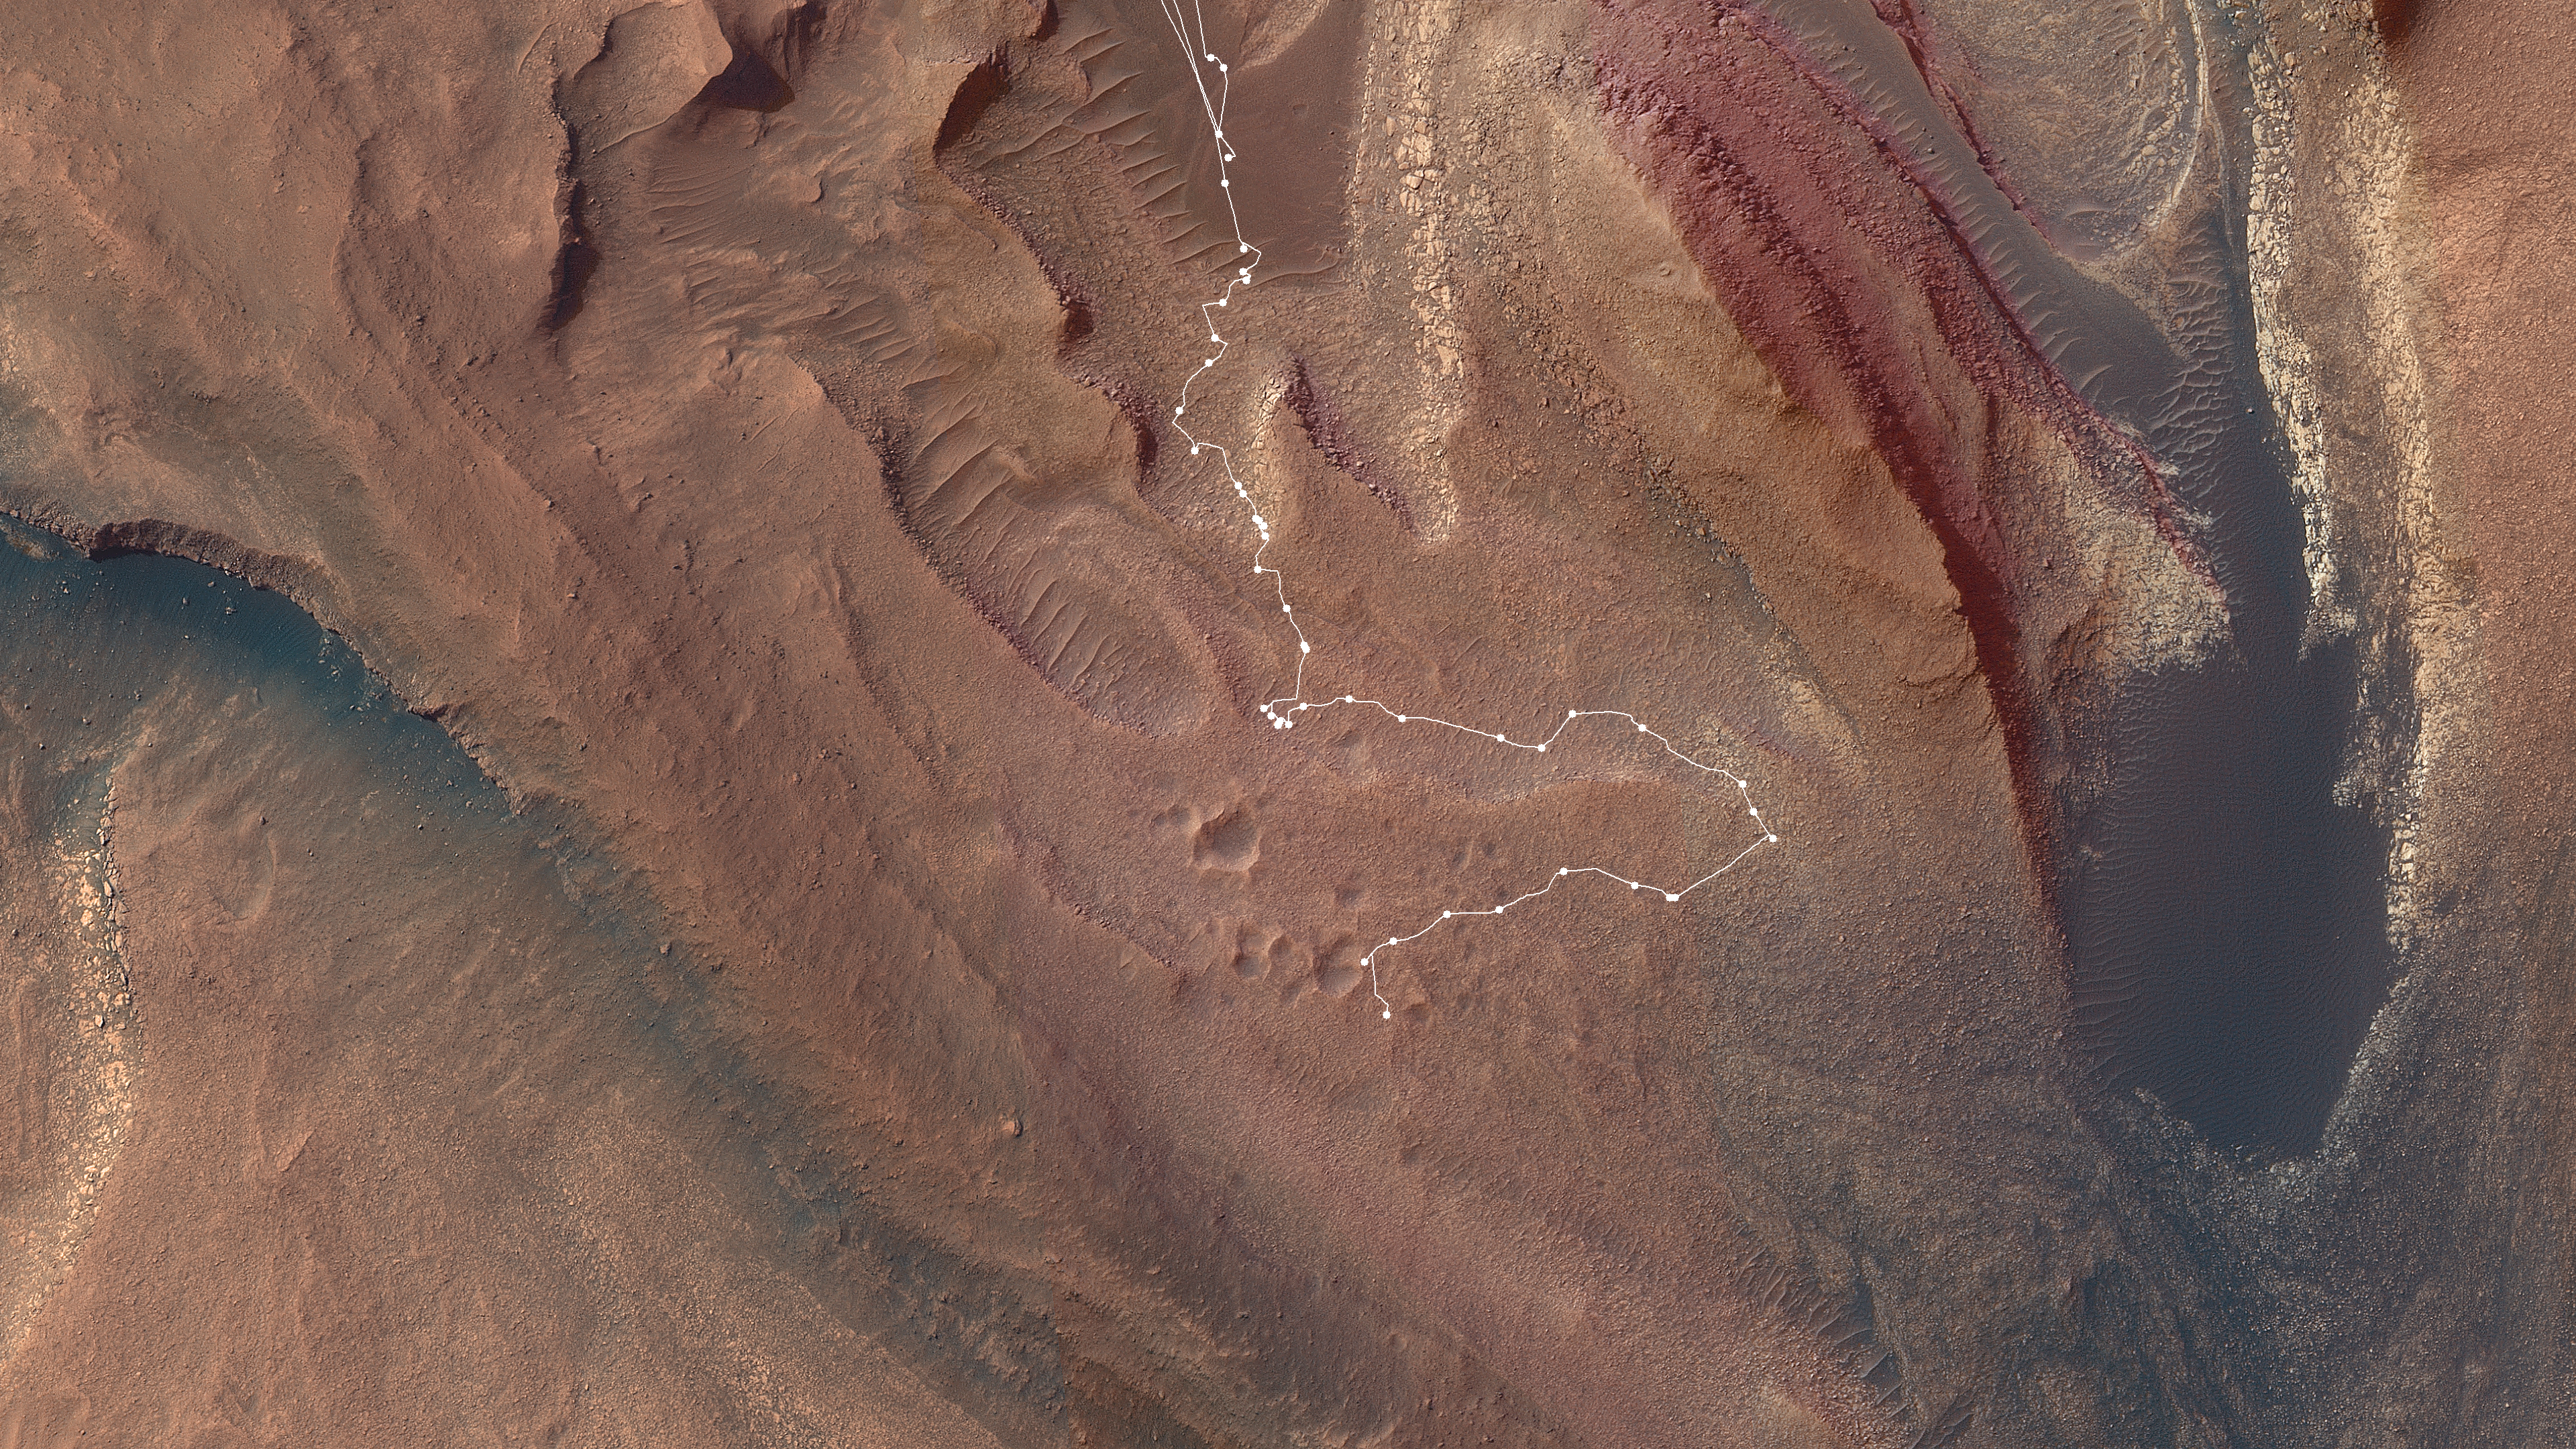

A Map of Curiosity’s Difficult Climb

This map shows the route NASA’s Curiosity Mars rover took from May into July 2023 to complete the most difficult climb of the mission. Starting in “Marker Band Valley” (the darker area at the top center), the route shows white dots for each stop the rover made. As it struggled to crest a 23-degree slope covered with slippery sand and wheel-size rocks, the rover experienced a number of faults that stopped it mid-drive. That area can be seen just below the center of the image, where a cluster of the white dots bunch up.

Rover drivers ultimately decided to veer off 492 feet (150 meters), approaching part of the slope with an incline below 15 degrees and less sand and fewer rocks (the part of the route farthest to the right). Curiosity was able to crest the slope there, then drove back to view a cluster of impact craters (the pockmarked terrain towards the bottom of the image).

Curiosity is now heading further up Mount Sharp, the 3-mile-tall (5-kilometer-tall) mountain it has been climbing since 2014.

Curiosity was built by NASA’s Jet Propulsion Laboratory, which is managed by Caltech in Pasadena, California. JPL leads the mission on behalf of NASA’s Science Mission Directorate in Washington.

The map relies on imagery from the High-Resolution Imaging Science Experiment (HiRISE camera) aboard NASA’s Mars Reconnaissance Orbiter.

The University of Arizona, in Tucson, operates HiRISE, which was built by Ball Aerospace & Technologies Corp., in Boulder, Colorado. MRO was built by Lockheed Martin Space. JPL manages the Mars Reconnaissance Orbiter Project for NASA’s Science Mission Directorate.

Credit: NASA/JPL-Caltech/USGS-Flagstaff/University of Arizona